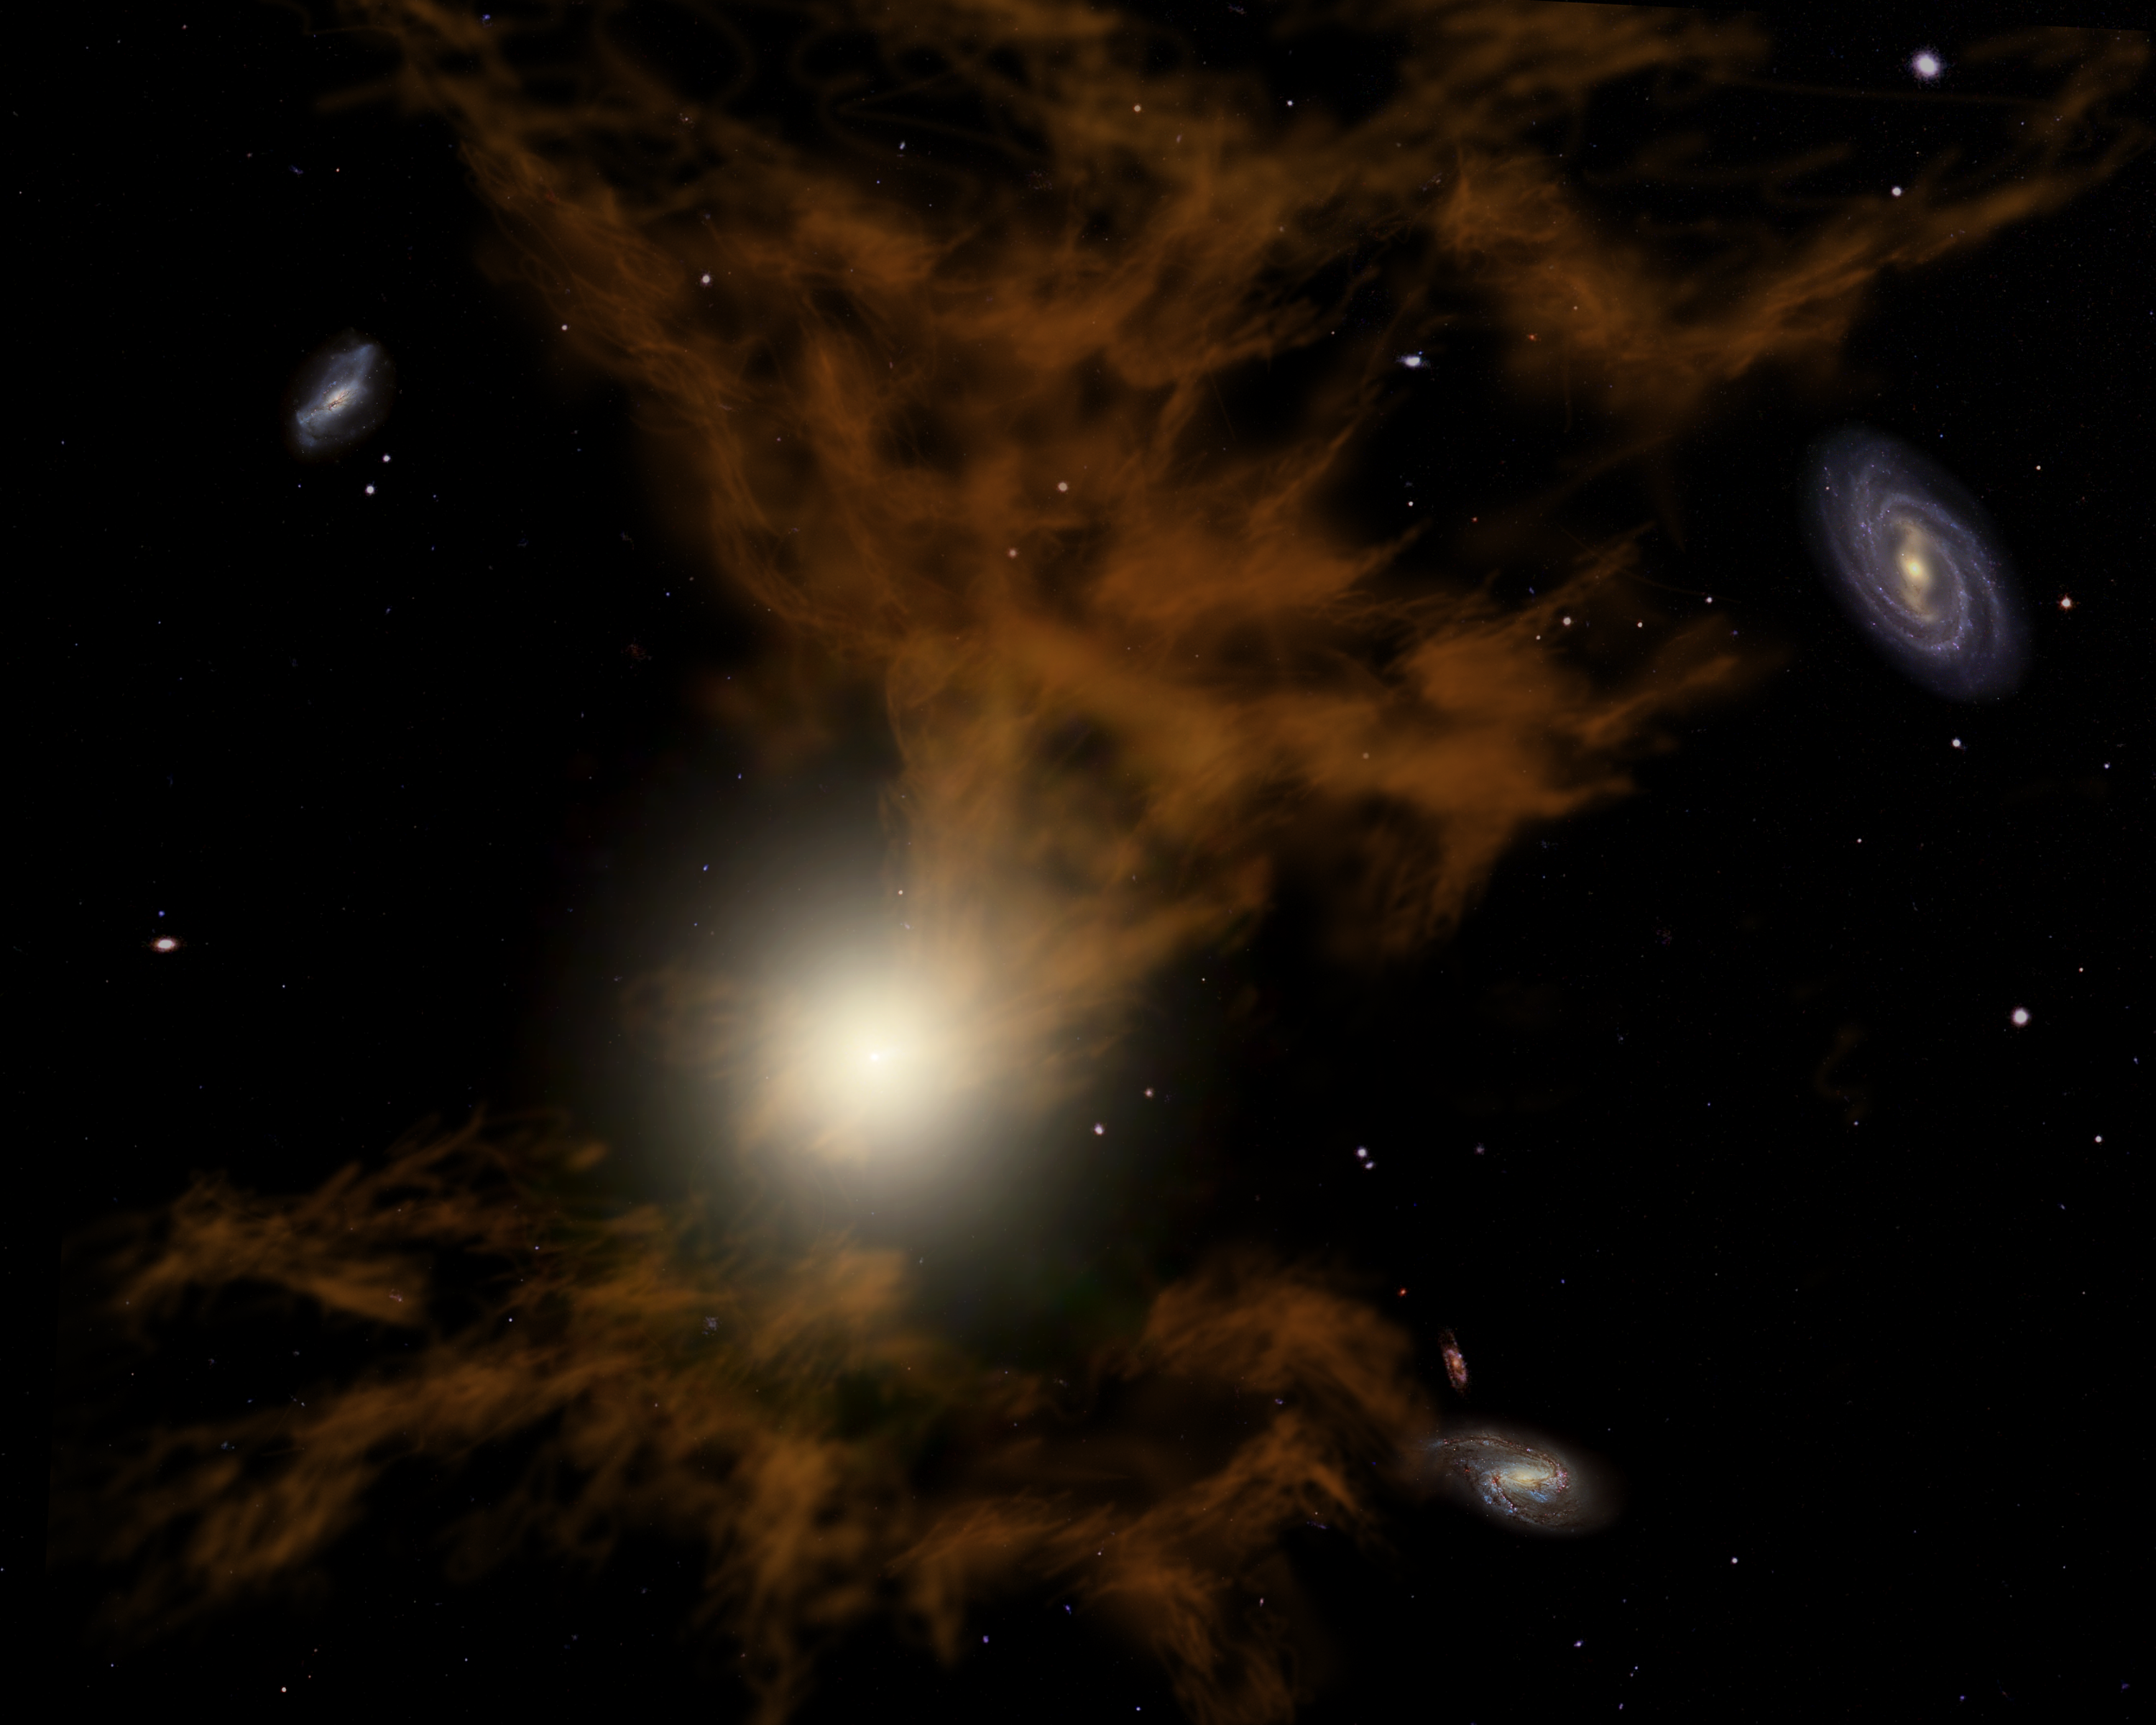

Dust in Hell

Astronomers using NASA's Spitzer Space Telescope have detected dust grains mingling with blazing hot gas at temperatures of 10 million degrees Kelvin (about 10 million degrees Celsius, or 17 million degrees Fahrenheit) in an area surrounding the elliptical-shaped galaxy called NGC 5044. Scientists liken this to finding a "snowflake in hell" and suspect that a supermassive black hole at the galaxy's center must have recently heated nearby cold, dusty gas through a process called "feedback heating."

In this artist's rendition, dust grains mixed with heated, outflowing gas can be seen as brown wisps to the north and south of the central yellow spot. The yellow region at the center represents a supermassive black hole in the galaxy's core that may be responsible for heating surrounding gas and dust.

Credit: NASA/JPL-Caltech/R. Hurt (SSC)